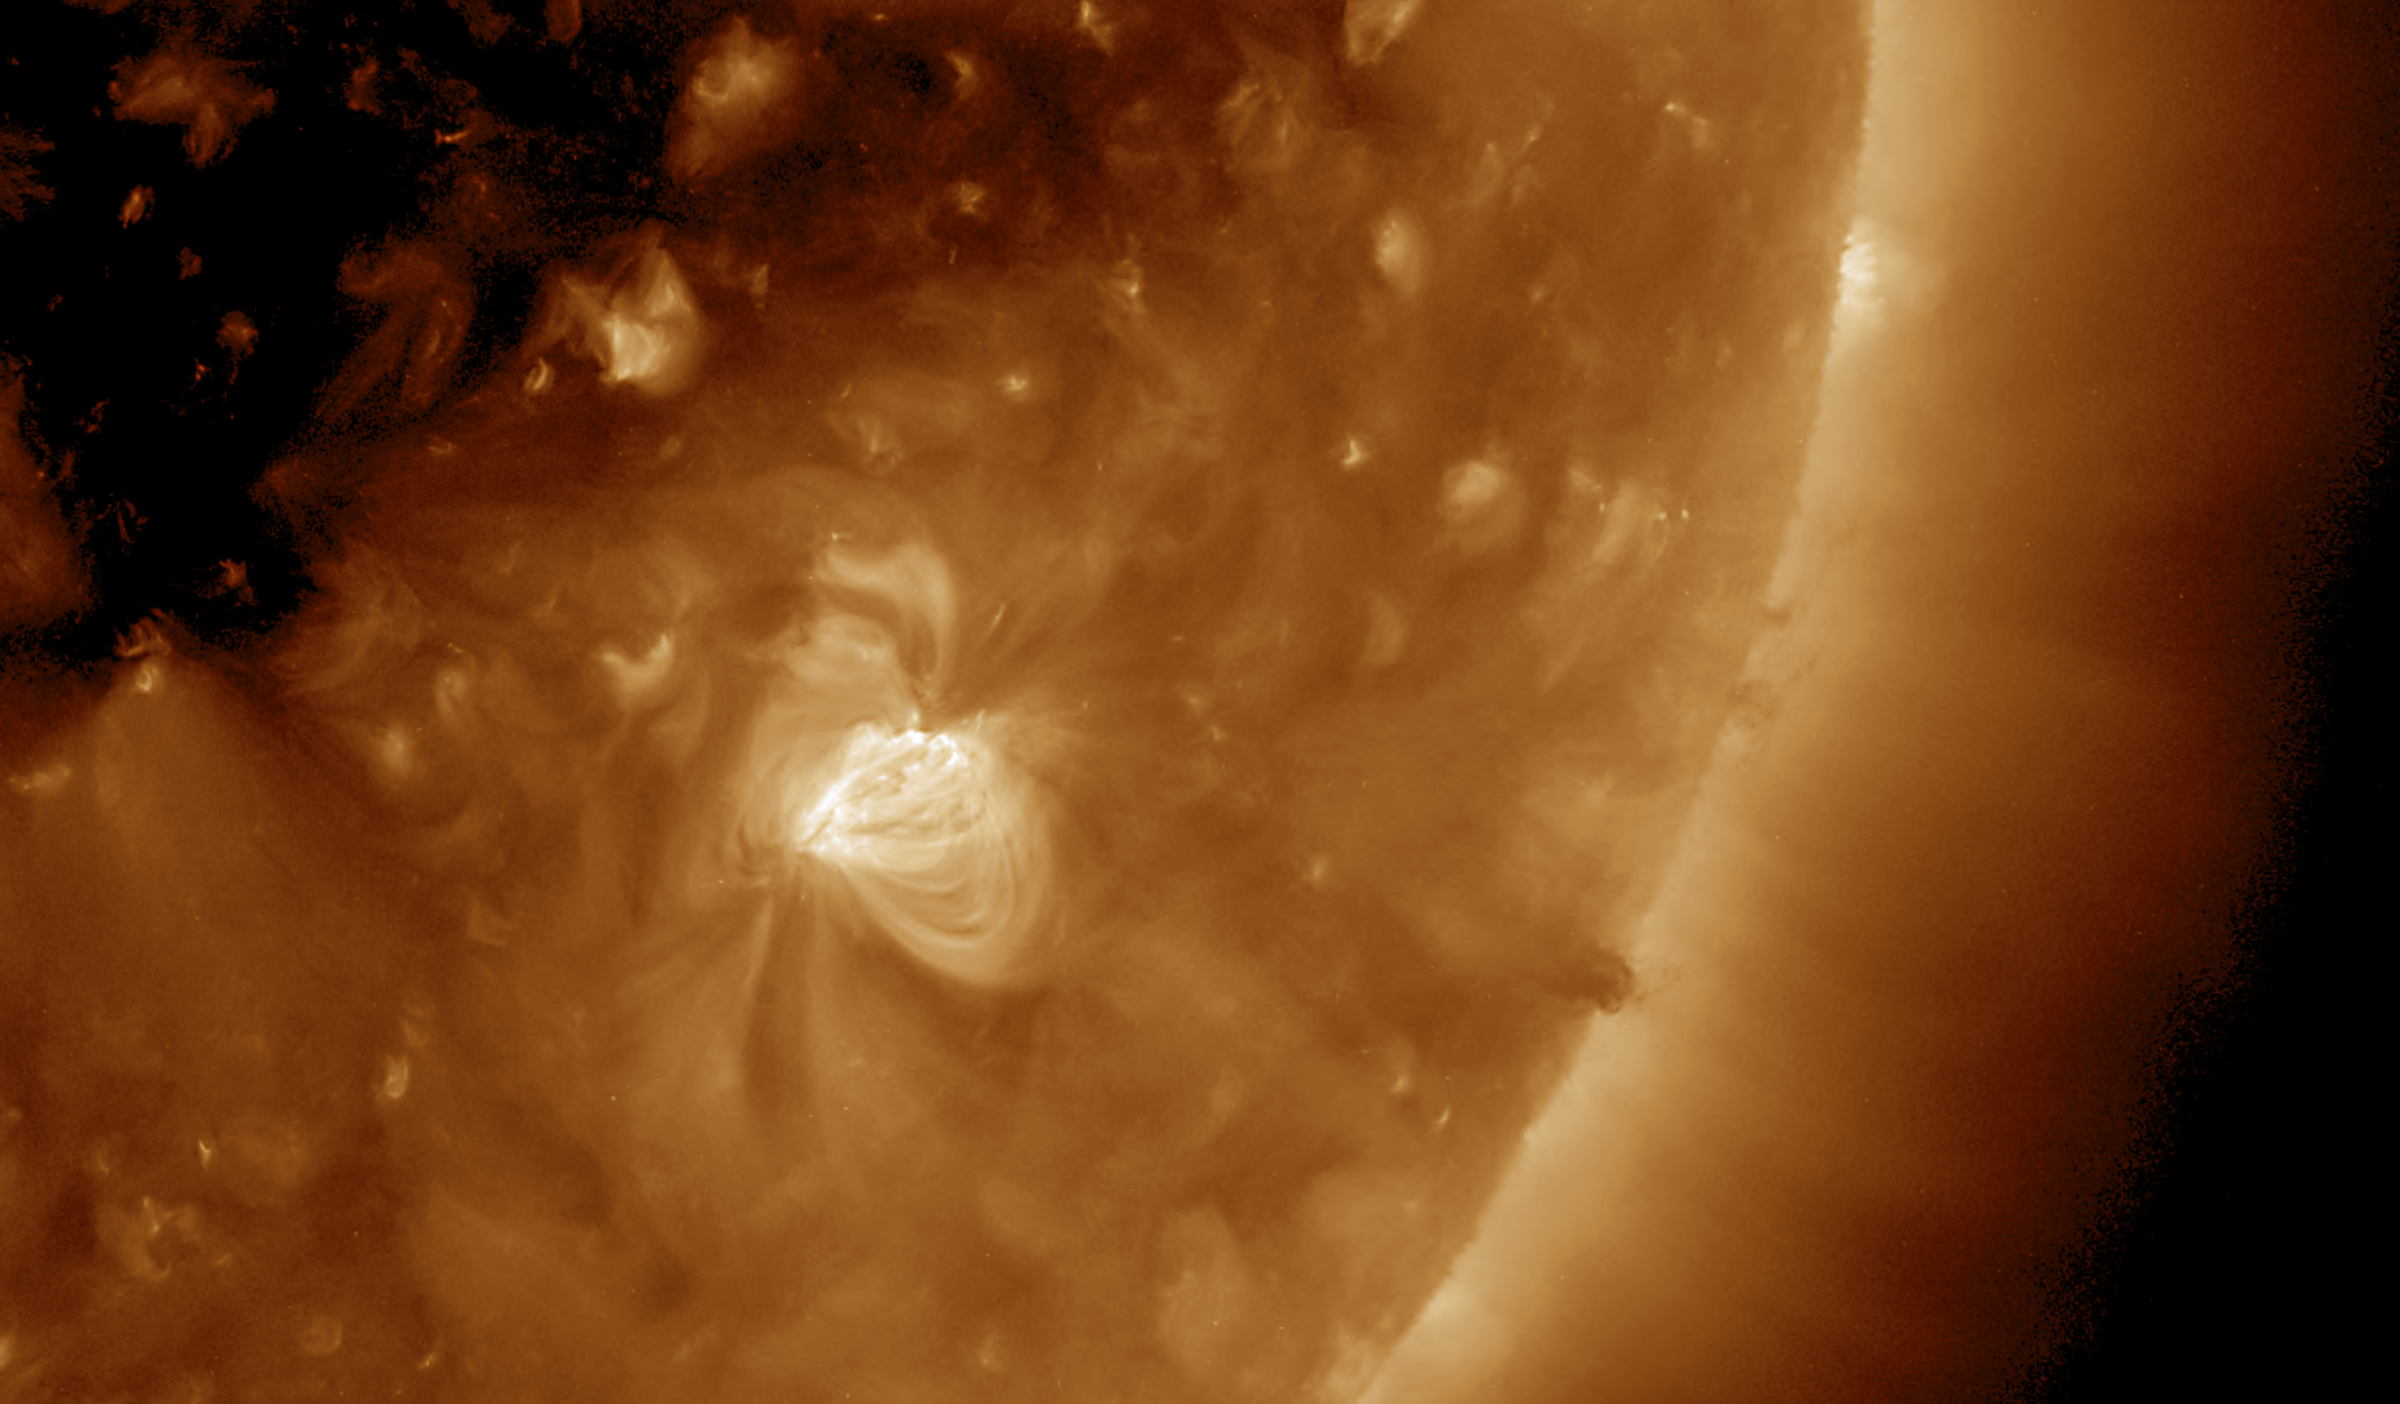

Jumpy Active Region

A close-up view of one day in the life of a rather small active region shows the agitation and dynamism of its magnetic field (Dec. 21, 2016). This wavelength of extreme ultraviolet light reveals particles as they spin along the cascading arches of magnetic field lines above the active region. Some darker plasma rises up and spins around at the edge of the sun near the end of the video clip also being pulled by unseen magnetic forces.

Movies
PIA15032_JumpyActiveRegion193_big.mp4
PIA15032_JumpyActiveRegion193_sm.mp4

SDO is managed by NASA’s Goddard Space Flight Center, Greenbelt, Maryland, for NASA’s Science Mission Directorate, Washington. Its Atmosphere Imaging Assembly was built by the Lockheed Martin Solar Astrophysics Laboratory (LMSAL), Palo Alto, California.

Credit: NASA/GSFC/Solar Dynamics Observatory